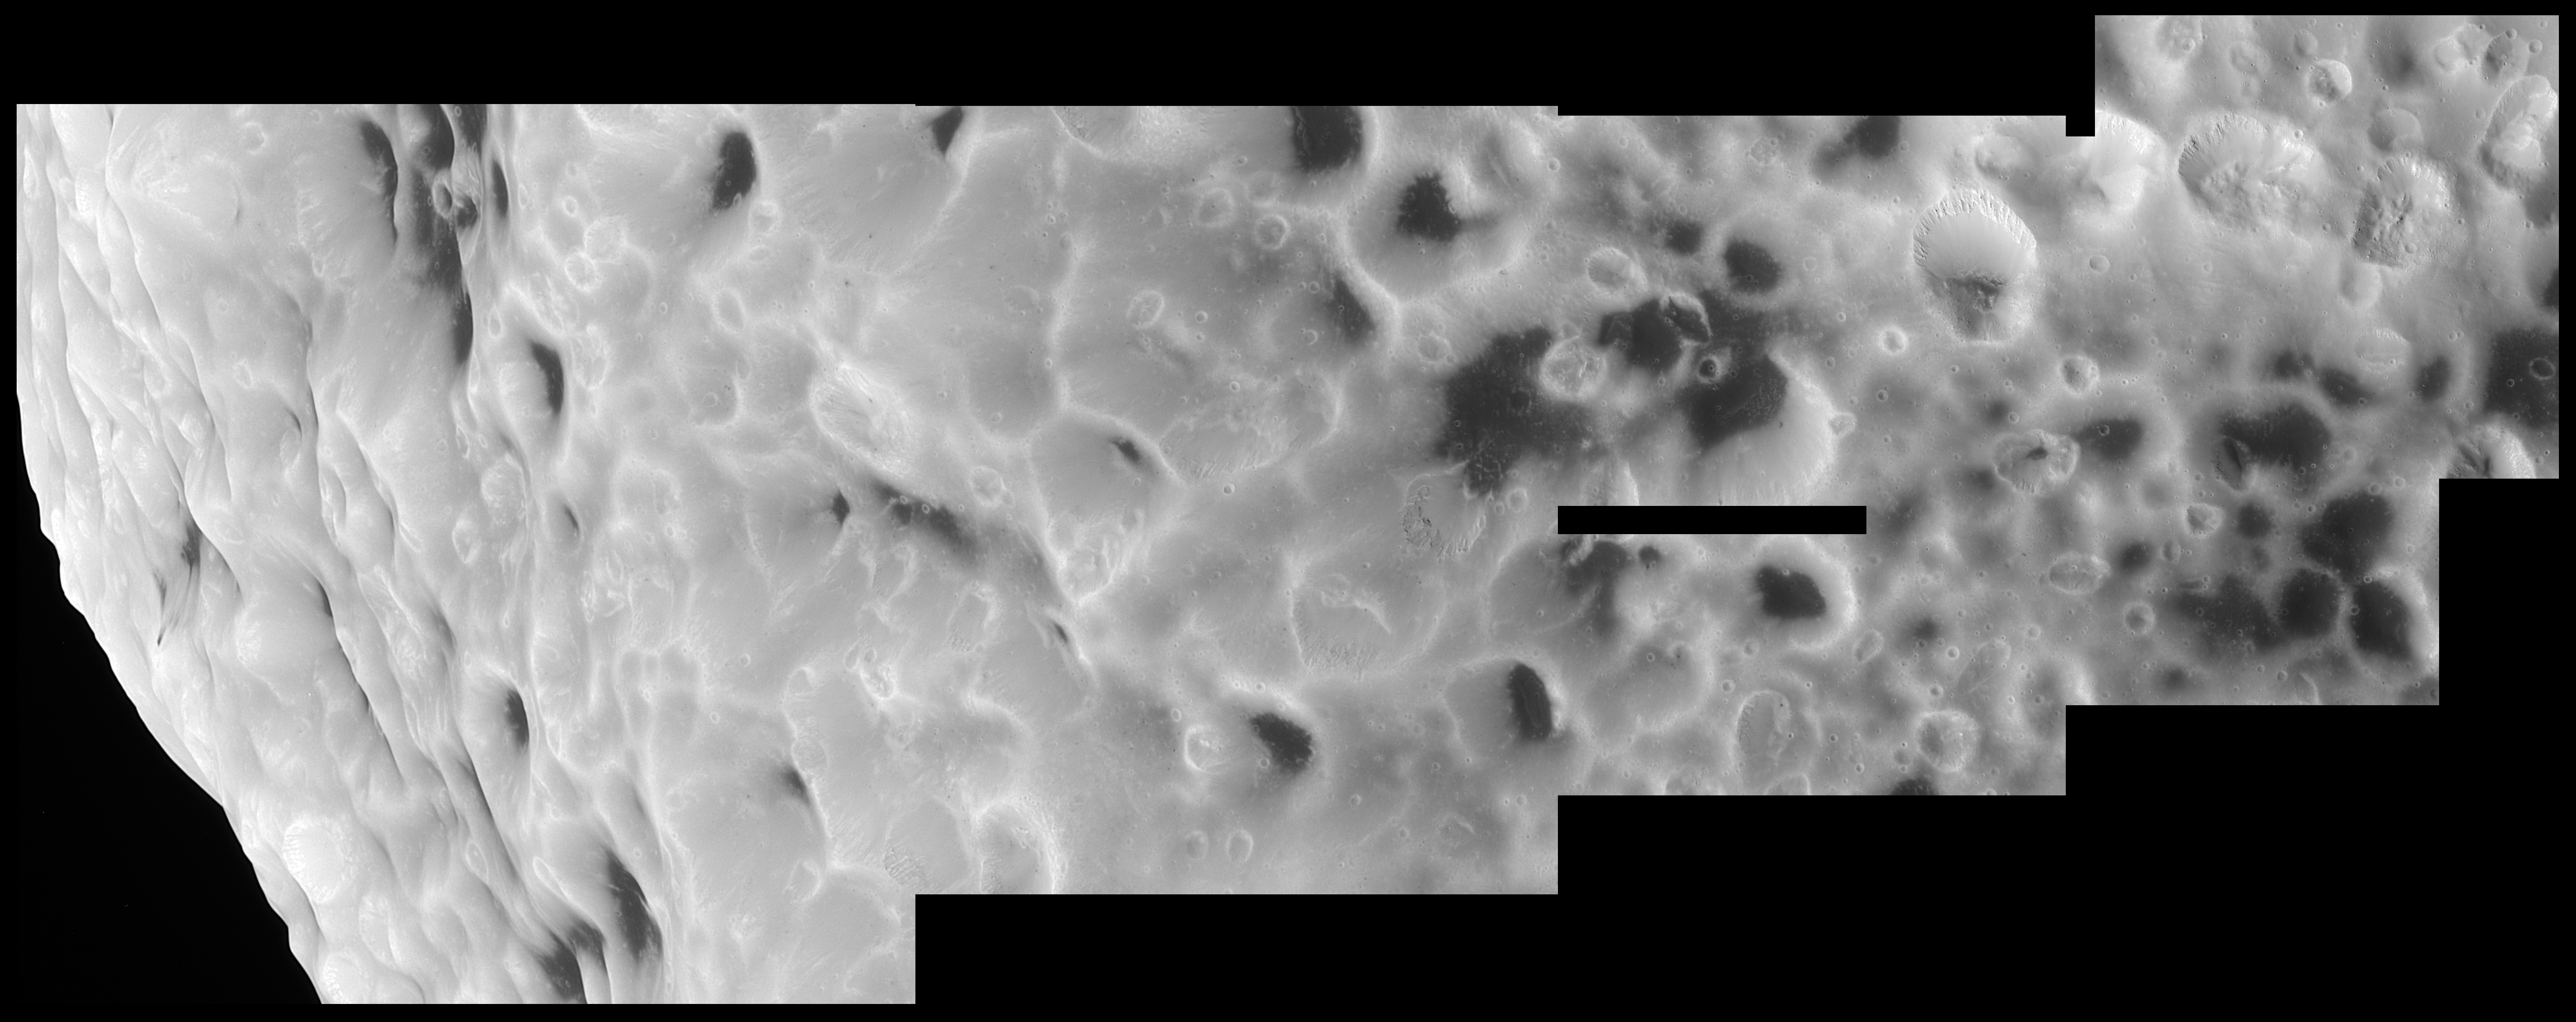

Hyperion’s Unusual Craters

This high-resolution Cassini mosaic shows that Hyperion truly has a surface different from any other in the Saturn system.

The mosaic is composed of five clear filter images taken during Cassini’s close flyby of Hyperion on Sept. 26, 2005. The spacecraft passed approximately 500 kilometers (310 miles) above the moon’s surface. Hyperion is 266 kilometers (165 miles) in diameter.

Scientists are extremely curious to learn what the dark material is that fills many craters on this oddball moon. Features within the dark terrain, including a 200-meter-wide (650-foot) impact crater surrounded by rays to the right of center and numerous bright-rimmed craters, indicate that the dark material may be only tens of meters (hundreds of feet) thick with brighter material beneath.

Scientists will also be examining Cassini’s sharp views to try to determine whether there have been multiple episodes of landslides on Hyperion. Such “downslope” movement is evident in the filling of craters with debris and the near elimination of many craters along the steeper slopes. Answers to these questions may help solve the mystery of why this object has evolved different surface forms from other moons of Saturn.

The images comprising this mosaic were taken with the Cassini spacecraft narrow-angle camera at distances ranging from approximately 8,500 kilometers (5,300 miles) to 4,600 kilometers (2,900 miles) from Hyperion. Image scale is 26 meters (85 feet) per pixel. The Cassini-Huygens mission is a cooperative project of NASA, the European Space Agency and the Italian Space Agency. The Jet Propulsion Laboratory, a division of the California Institute of Technology in Pasadena, manages the mission for NASA’s Science Mission Directorate, Washington, D.C. The Cassini orbiter and its two onboard cameras were designed, developed and assembled at JPL. The imaging operations center is based at the Space Science Institute in Boulder, Colo.

Credit: NASA/JPL/Space Science Institute